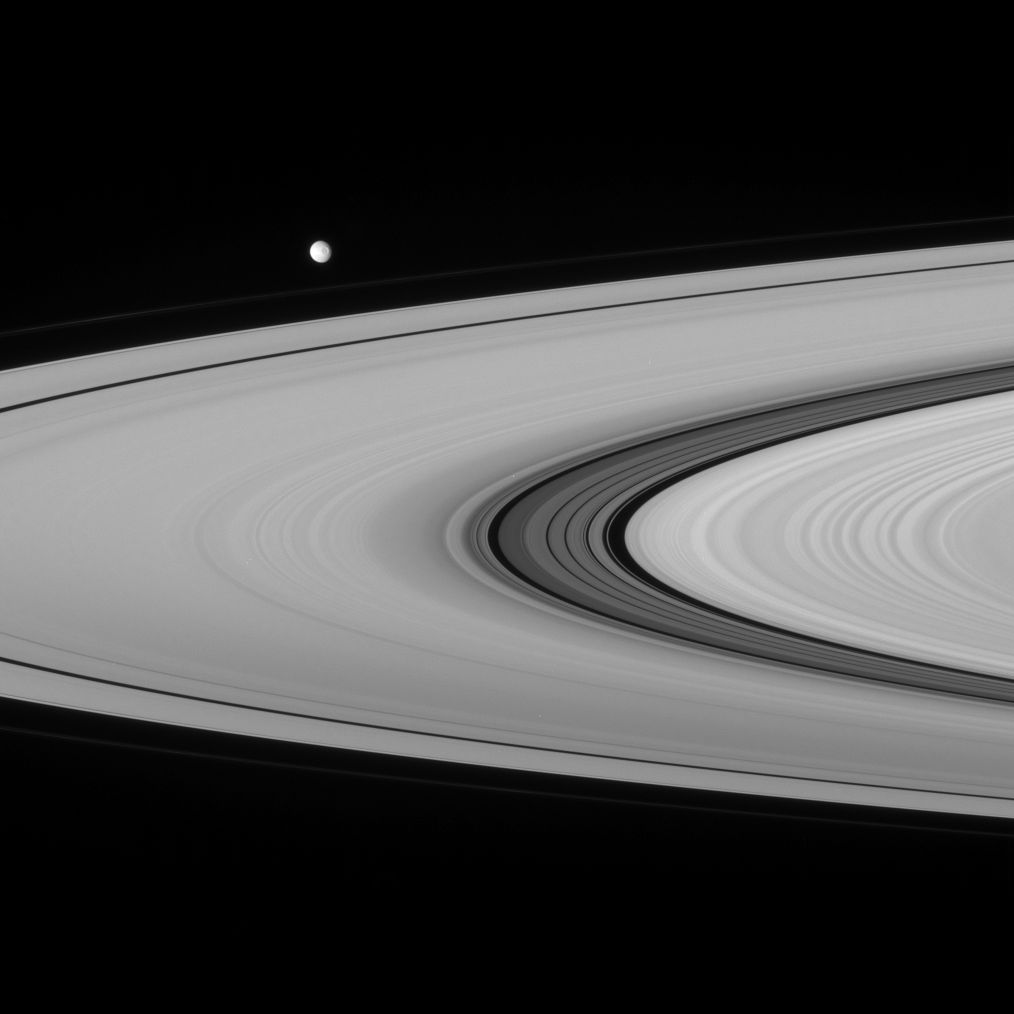

Mimas and the Great Division

Having recently rounded the ansa, or outer edge of the rings, Mimas heads off toward right. This view from the Cassini spacecraft provides a crisp look at the fine material and detailed structure in the Cassini Division that is not readily visible from the Earth. The faint F ring, just visible between Mimas and the A ring, bounds the main rings of Saturn.

Mimas is 397 kilometers (247 miles) across.

This view looks toward the sunlit side of the rings from about 4 degrees below the ringplane.

The image was taken in visible green light with the Cassini spacecraft narrow-angle camera on Sept. 7, 2007. The view was acquired at a distance of approximately 2.9 million kilometers (1.8 million miles) from Saturn. Image scale is 18 kilometers (11 miles) per pixel on Mimas.

The Cassini-Huygens mission is a cooperative project of NASA, the European Space Agency and the Italian Space Agency. The Jet Propulsion Laboratory, a division of the California Institute of Technology in Pasadena, manages the mission for NASA’s Science Mission Directorate, Washington, D.C. The Cassini orbiter and its two onboard cameras were designed, developed and assembled at JPL. The imaging operations center is based at the Space Science Institute in Boulder, Colo.

Credit: NASA/JPL/Space Science Institute